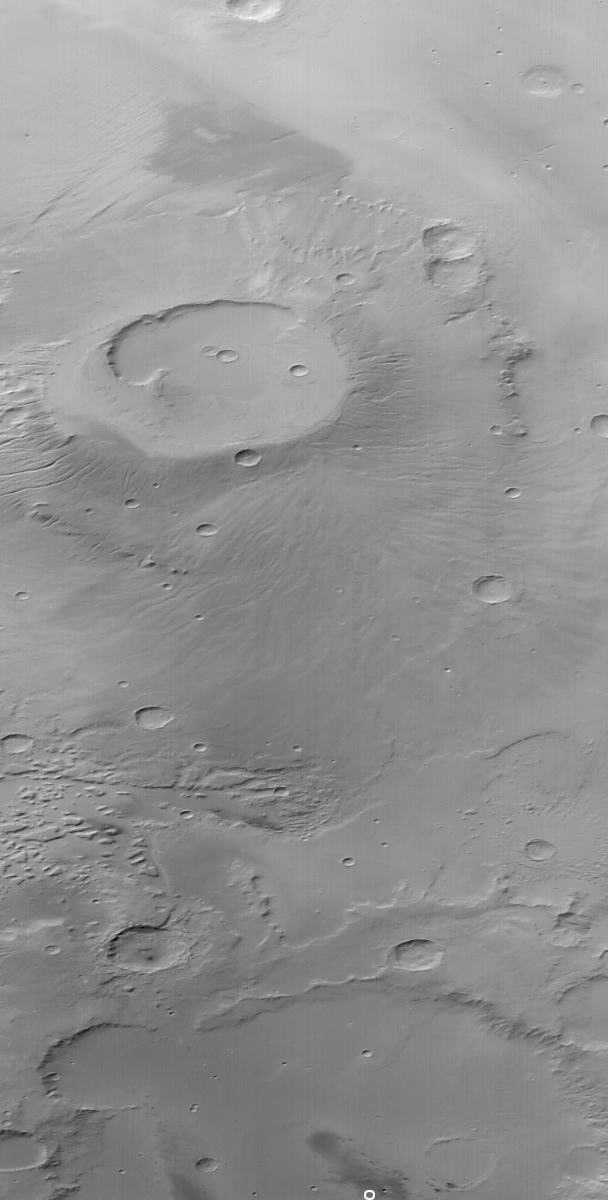

Apollinaris, Gusev, and Spirit

3 September 2004
On 3 September 2004, the 28th anniversary of the Viking 2 landing on Mars, we take a look back only 9 months at another place where a U.S. spacecraft landed on the red planet. This oblique red wide angle camera image obtained by the Mars Global Surveyor (MGS) Mars Orbiter Camera (MOC) shows the proximity of the Mars Exploration Rover (MER-A), Spirit, landing site in Gusev Crater to the martian volcano, Apollinaris Patera. The January 2004 Spirit landing site is indicated by the white circle at the bottom (south end) of the image. The volcano covers most of the upper (northern) half of the picture. The volcano’s summit depression, or caldera is about 73 kilometers (~45 miles) across. This perspective view was obtained in June 2004 by MOC as MGS was beginning to roll so as to point the camera at a target located further north. The Spirit landing site is located near 14.8°S, 184.6°W. Sunlight illuminates this scene from the upper left.

Credit: NASA/JPL/Malin Space Science Systems